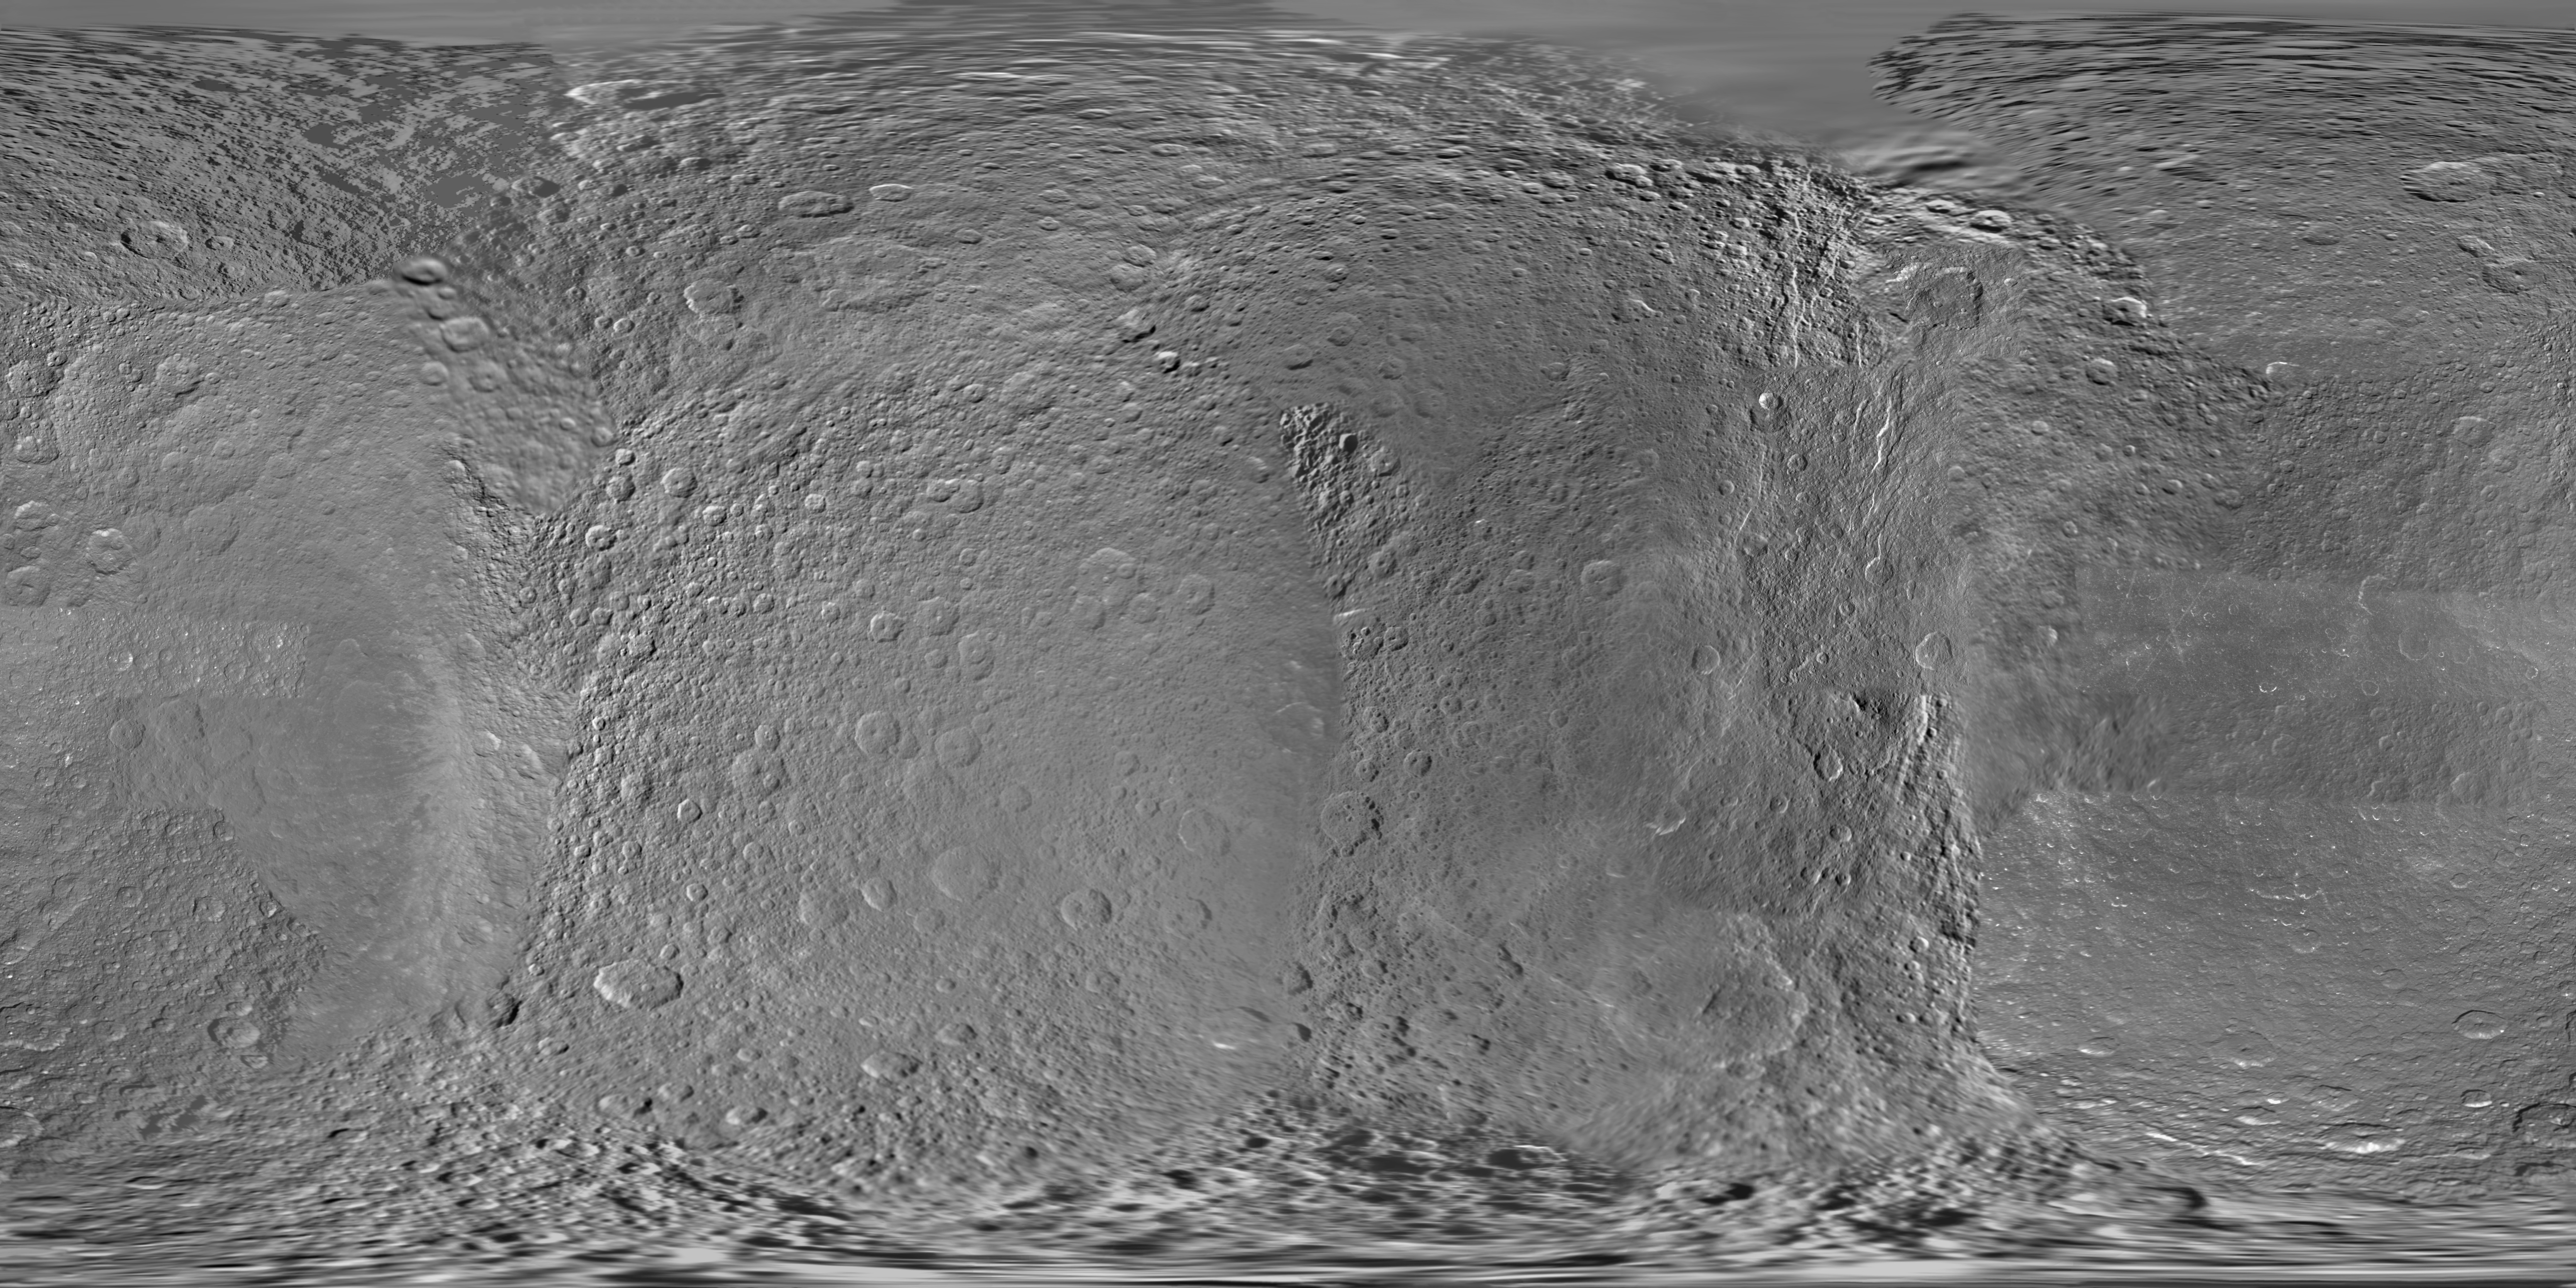

Map of Rhea – January 2011

Annotated Image

This global digital map of Rhea was created using data taken during Cassini and Voyager spacecraft flybys.

The map is an equidistant projection and has a scale of 417 meters (1,370 feet) per pixel in the full size version. The mean radius of Rhea used for projection of this map is 764.1 kilometers (474.8 miles).

This map is an update to the version released in February 2010 (see PIA12561). This map contains data from Cassini’s Jan. 11, 2011, flyby of Rhea. This map was created using primarily Cassini images. Six Voyager images fill gaps in Cassini’s coverage of the north pole.

The Cassini-Huygens mission is a cooperative project of NASA, the European Space Agency and the Italian Space Agency. The Jet Propulsion Laboratory, a division of the California Institute of Technology in Pasadena, manages the mission for NASA’s Science Mission Directorate, Washington, D.C. The Cassini orbiter and its two onboard cameras were designed, developed and assembled at JPL. The imaging operations center is based at the Space Science Institute in Boulder, Colo.

Credit: NASA/JPL/Space Science Institute